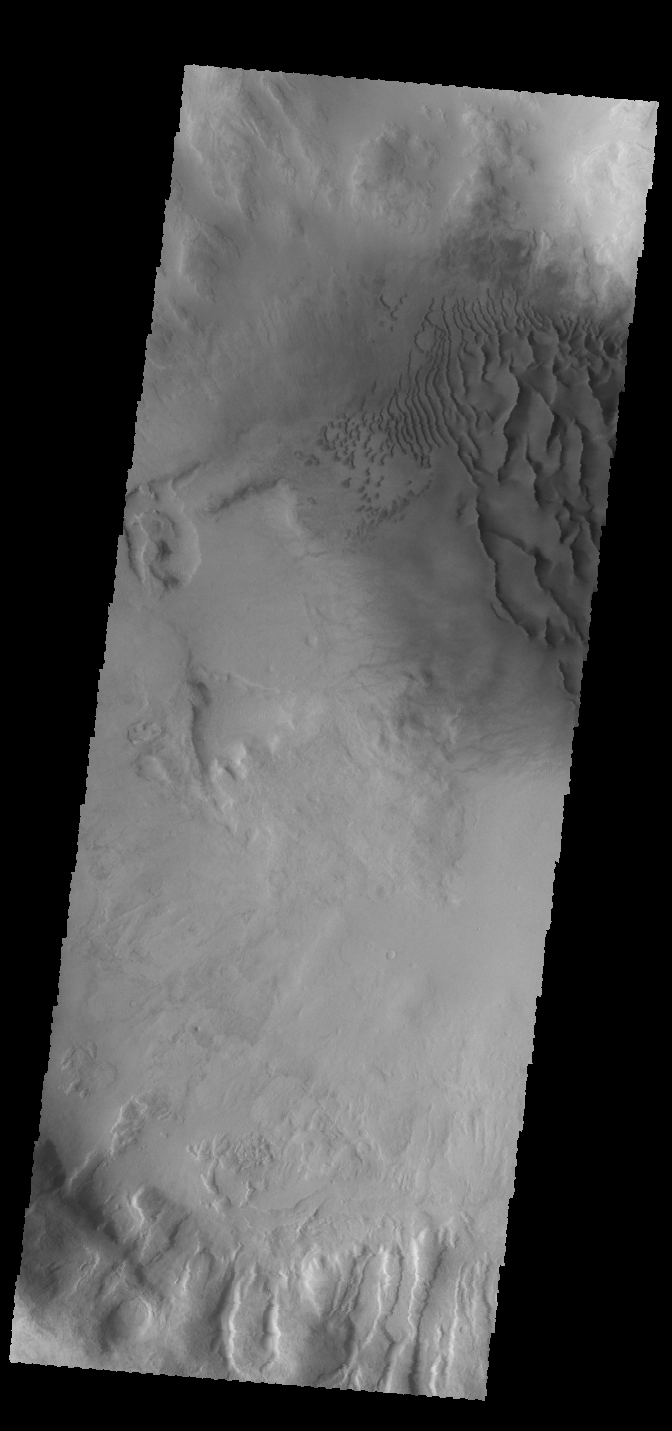

Crater Dunes

Today’s VIS image shows dunes on the floor of an unnamed crater in Noachis Terra.

Credit: NASA/JPL-Caltech/ASU